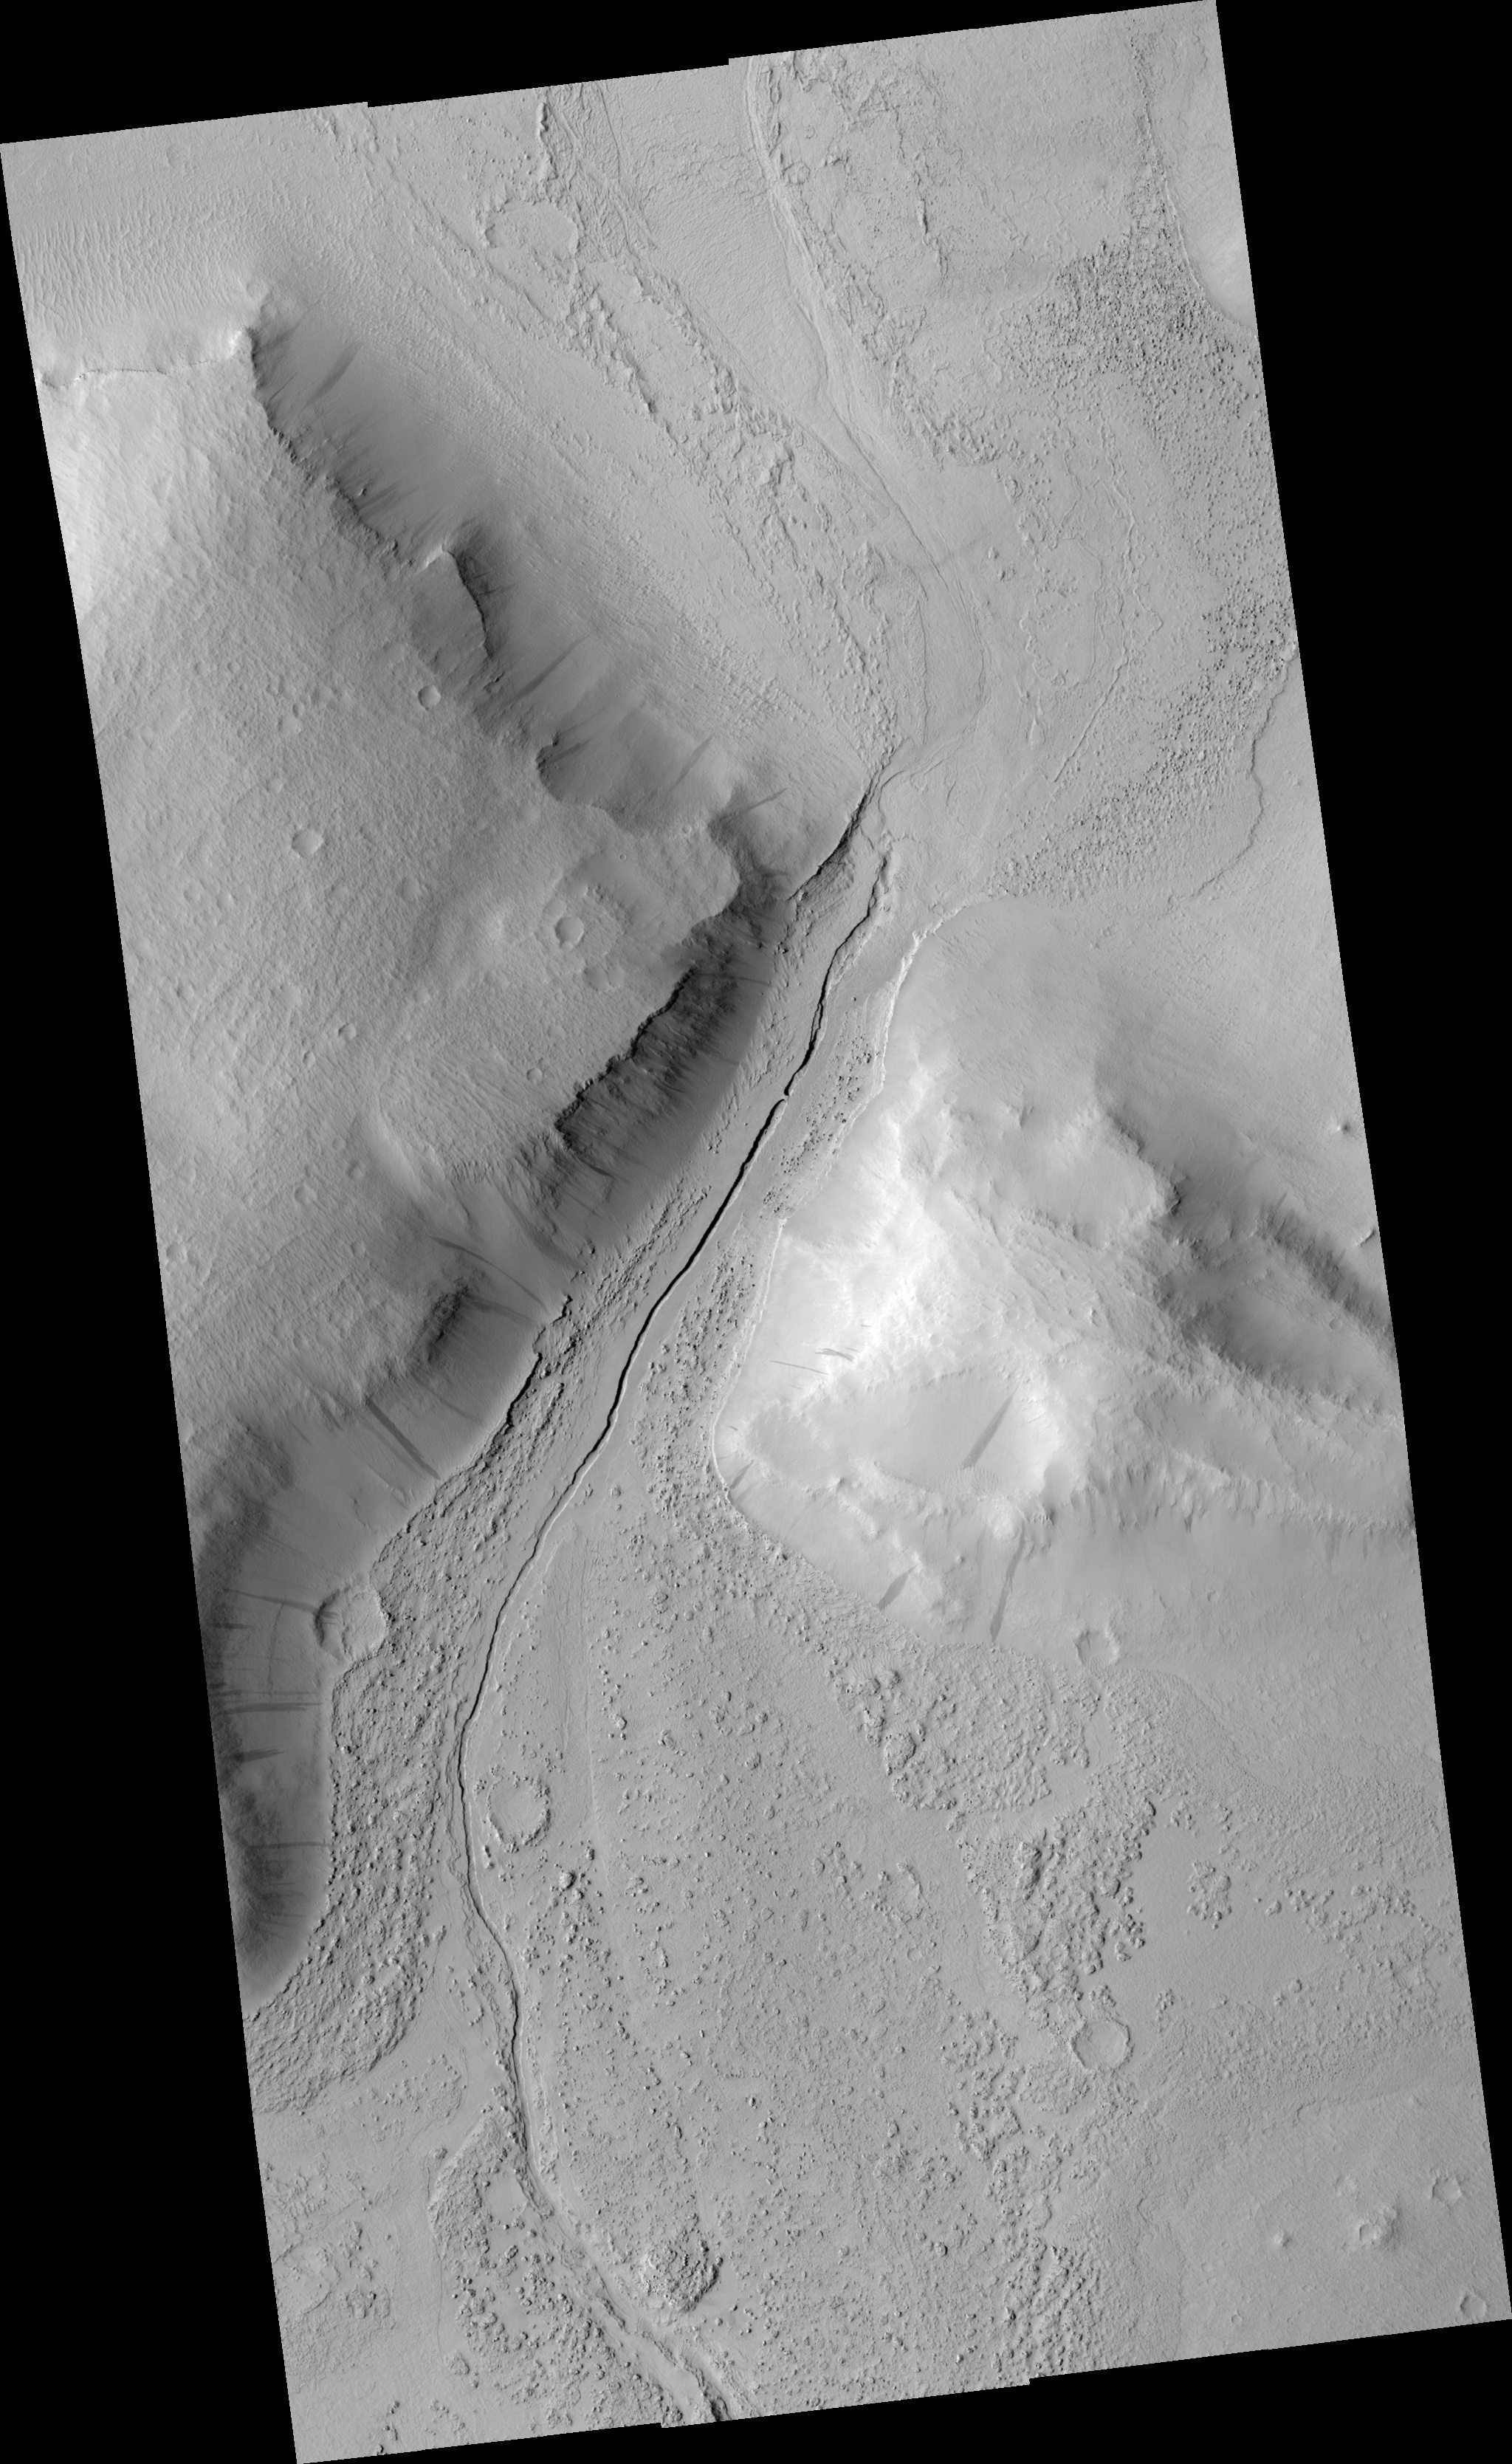

Narrow Trough in Tartarus Colles

Figure 1

This HiRISE image shows a narrow trough running down the center of a valley that lies between two hills in the Tartarus Colles region of Mars. Lower resolution images acquired by earlier spacecraft showed that a platy-ridged flow, perhaps of lava, ran through this valley before solidifying. However at HiRISE resolution, the dominant textures on the valley floor are not rafted plates and arcuate ridges but scallops in the dust that blankets the surface and rocky knobs that poke through much of the dust. Several of the knobs are boulders that tumbled downhill in a process known as mass wasting, which has widened the valley over time. The prominent trough in the middle of the valley is about 40 m (130 feet) wide, and it is not entirely continuous. In the upper part of the sub-image (see figure 1), two trough segments terminate in blunt ends that are separated by a natural bridge or wall of material 23 meters (75 feet) wide. Given the broader geologic context, it is likely that this trough formed as a lava tube and that its roof has mostly caved in over time, leaving only a small section standing. Lava tubes form when the top and sides of a “river” of lava freeze while molten rock continues to flow through its interior. After the eruption ceases, molten lava flows out of the tube leaving it empty. Tubes require a steady and sustained flow of lava to form, and they allow the lava to be transported a considerable distance without losing too much heat. HiRISE images like this one are helping to decipher the different types of volcanism that have occurred on Mars.

Image PSP_001420_2045 was taken by the High Resolution Imaging Science Experiment (HiRISE) camera onboard the Mars Reconnaissance Orbiter spacecraft on November 15, 2006. The complete image is centered at 24.5 degrees latitude, 188.1 degrees East longitude. The range to the target site was 288.9 km (180.6 miles). At this distance the image scale ranges from 28.9 cm/pixel (with 1 x 1 binning) to 57.8 cm/pixel (with 2 x 2 binning). The image shown here [below] has been map-projected to 25 cm/pixel and north is up. The image was taken at a local Mars time of 3:23 PM and the scene is illuminated from the west with a solar incidence angle of 48 degrees, thus the sun was about 42 degrees above the horizon. At a solar longitude of 135.6 degrees, the season on Mars is Northern Summer.

NASA’s Jet Propulsion Laboratory, a division of the California Institute of Technology in Pasadena, manages the Mars Reconnaissance Orbiter for NASA’s Science Mission Directorate, Washington. Lockheed Martin Space Systems, Denver, is the prime contractor for the project and built the spacecraft. The High Resolution Imaging Science Experiment is operated by the University of Arizona, Tucson, and the instrument was built by Ball Aerospace and Technology Corp., Boulder, Colo.

Credit: NASA/JPL/Univ. of Arizona